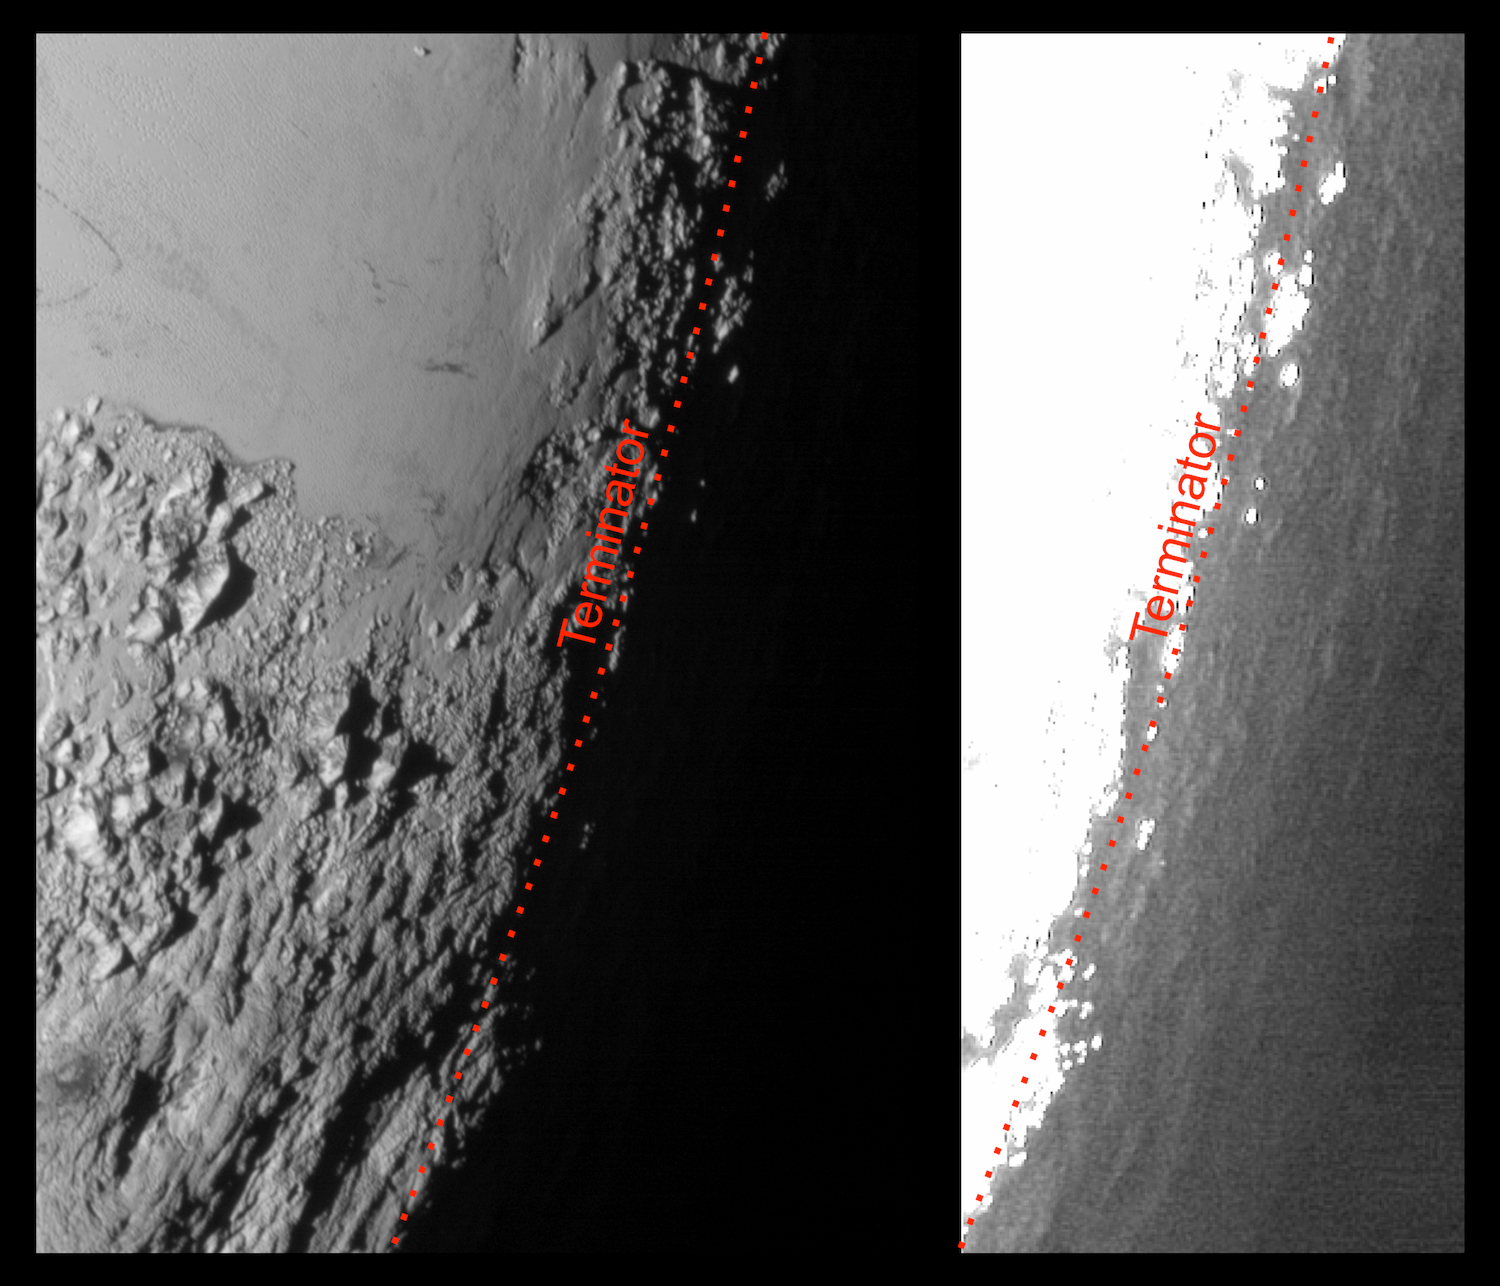

Pluto in Twilight

This image of Pluto from NASA’s New Horizons spacecraft, processed in two different ways, shows how Pluto’s bright, high-altitude atmospheric haze produces a twilight that softly illuminates the surface before sunrise and after sunset, allowing the sensitive cameras on New Horizons to see details in nighttime regions that would otherwise be invisible. The right-hand version of the image has been greatly brightened to bring out faint details of rugged haze-lit topography beyond Pluto’s terminator, which is the line separating day and night. The image was taken as New Horizons flew past Pluto on July 14, 2015, from a distance of 50,000 miles (80,000 kilometers).

The Johns Hopkins University Applied Physics Laboratory in Laurel, Maryland, designed, built, and operates the New Horizons spacecraft, and manages the mission for NASA’s Science Mission Directorate. The Southwest Research Institute, based in San Antonio, leads the science team, payload operations and encounter science planning. New Horizons is part of the New Frontiers Program managed by NASA’s Marshall Space Flight Center in Huntsville, Alabama.

Credit: NASA/Johns Hopkins University Applied Physics Laboratory/Southwest Research Institute